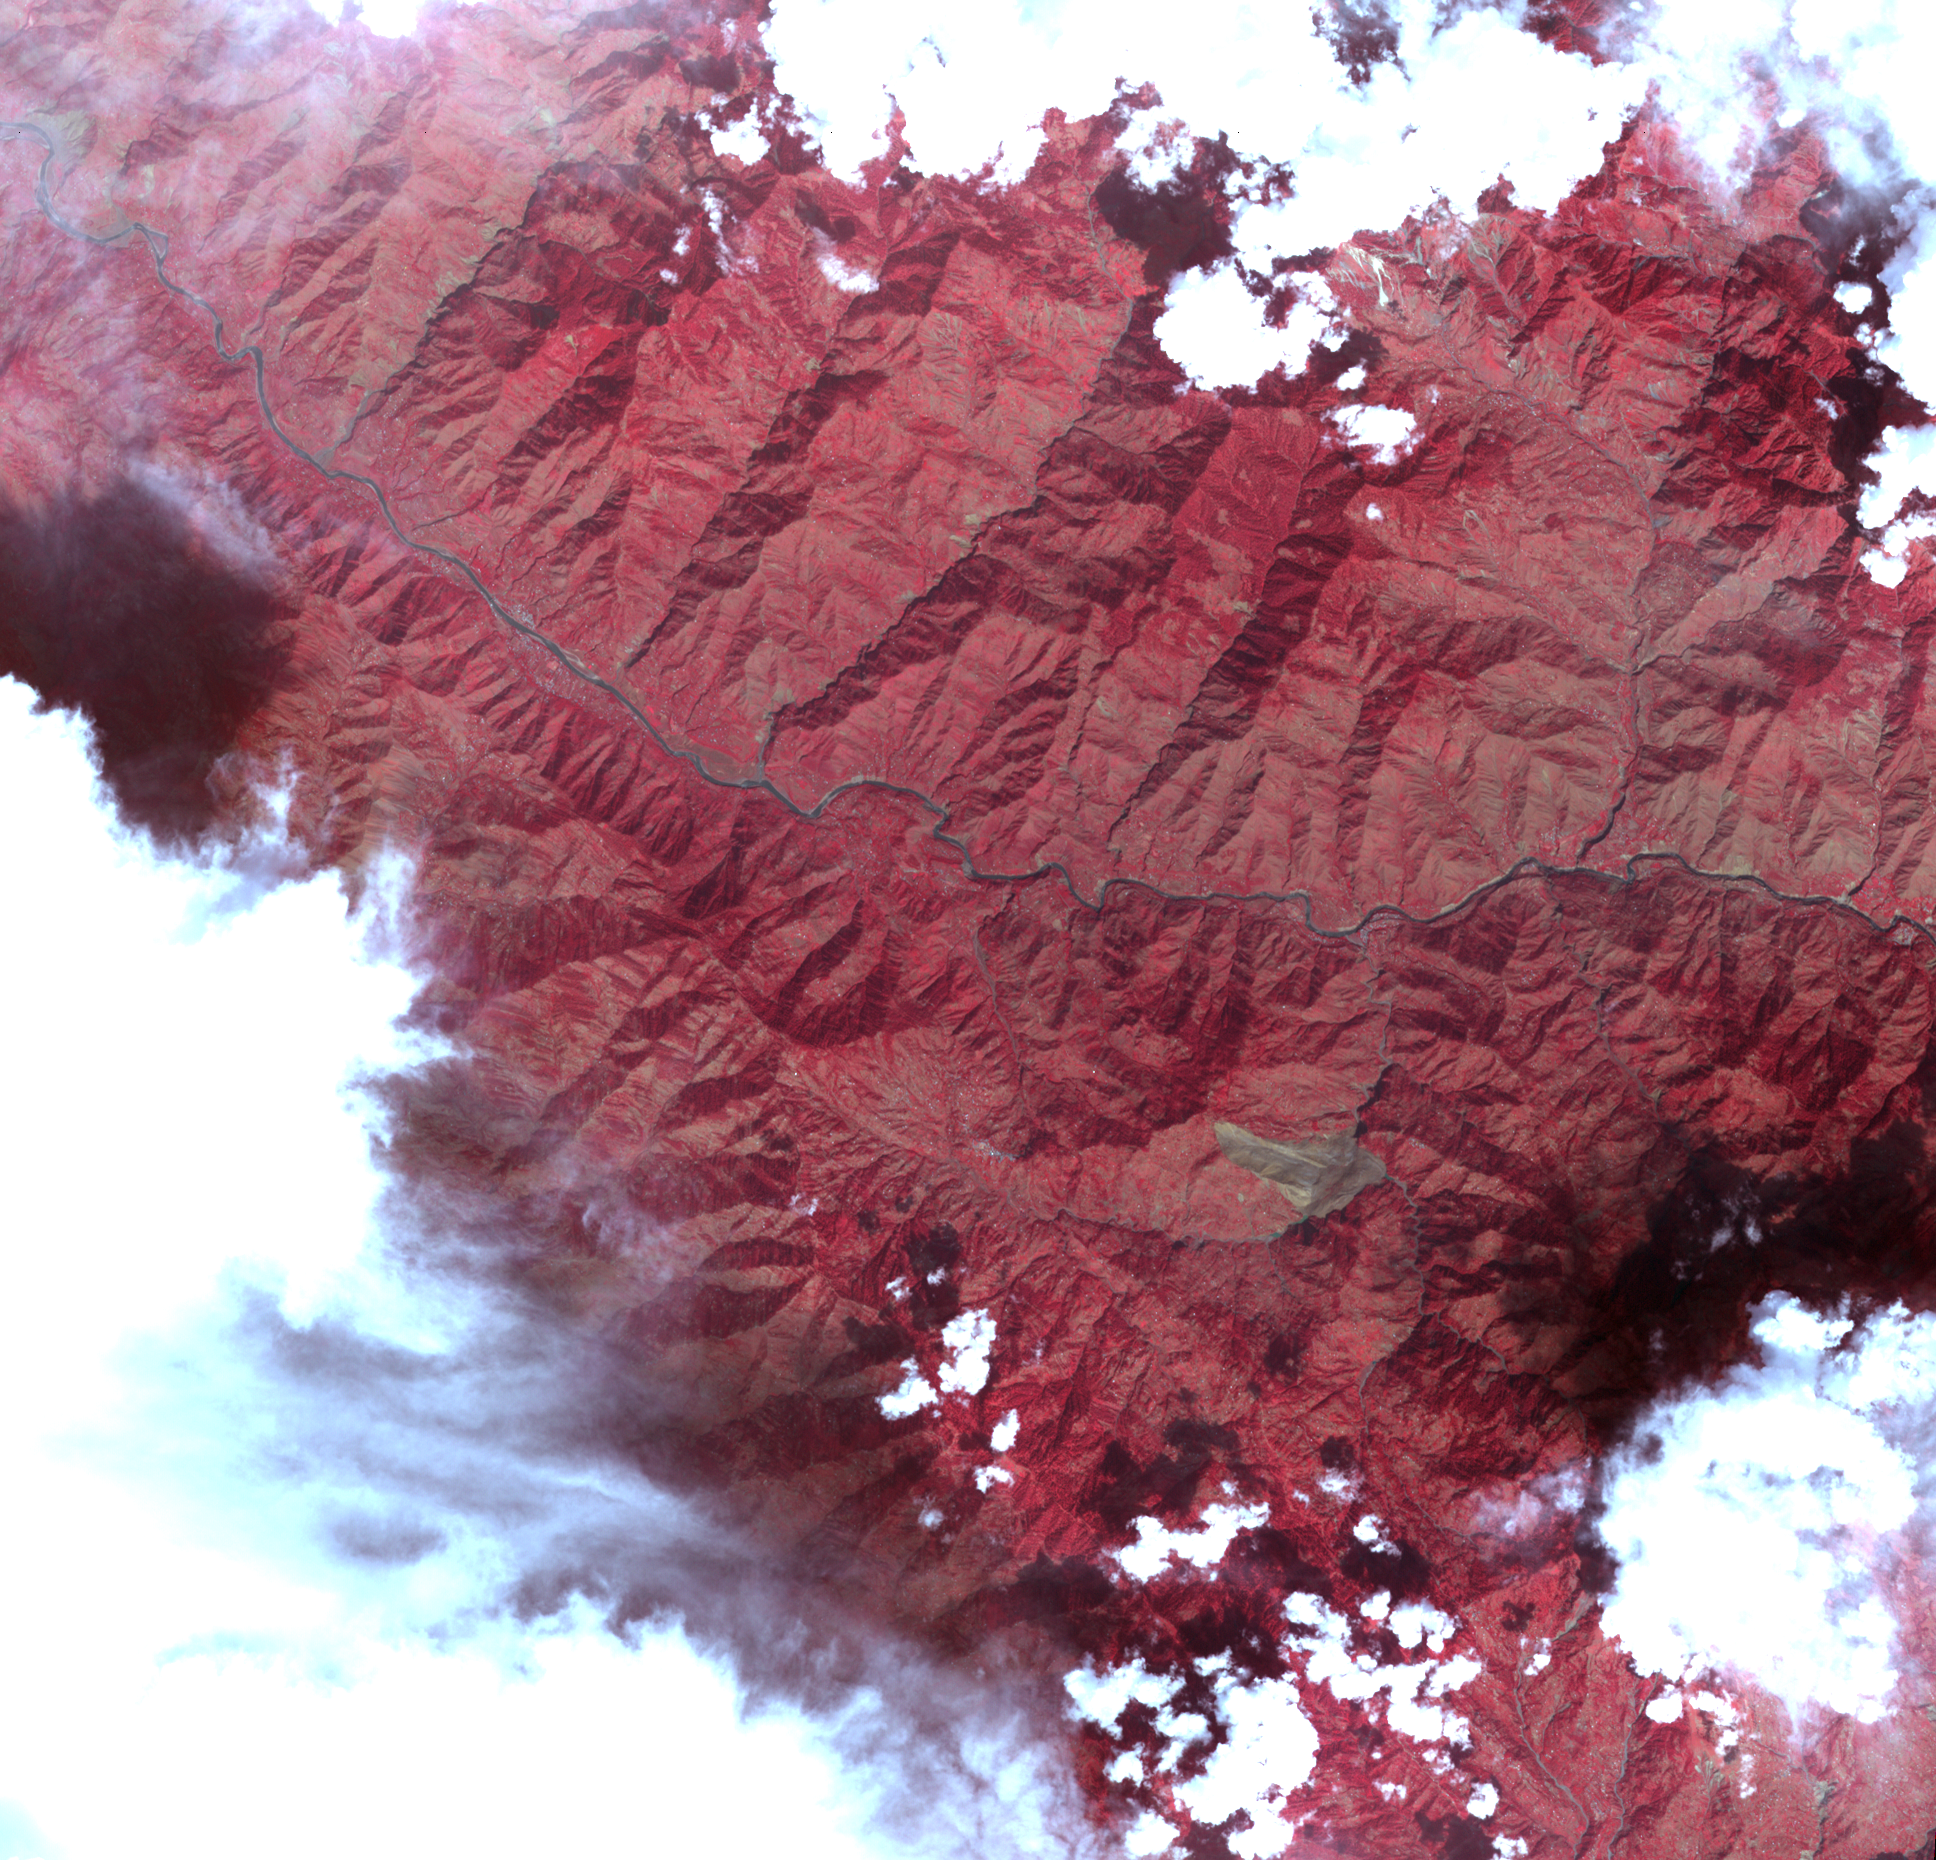

Landslide in Kashmir

This image acquired by the Advanced Spaceborne Thermal Emission and Reflection Radiometer on NASA’s Terra spacecraft on October 11, 2005, depicts a 30-kilometer (19-mile) wide region southeast of the epicenter of the magnitude 7.6 Pakistan earthquake on October 8, 2005, between Muzaffarabad and Uri in the Pir Punjal range of Kashmir. The center of the image is at about 34 degrees, 13 minutes North; 73 degrees, 42 minutes East. A large landslide is visible (brown color) to the south of the main river (Jhelum River) crossing the image. The landslide appears to have blocked the flow of a small river. A number of smaller landslides are also visible, mostly along the main river and other valleys. For a 3D perspective view of this image, see PIA03030.

ASTER is one of five Earth-observing instruments launched December 18, 1999, on NASA’s Terra satellite. The instrument was built by Japan’s Ministry of Economy, Trade and Industry. A joint U.S./Japan science team is responsible for validation and calibration of the instrument and the data products.

The broad spectral coverage and high spectral resolution of ASTER provides scientists in numerous disciplines with critical information for surface mapping, and monitoring of dynamic conditions and temporal change. Example applications are: monitoring glacial advances and retreats; monitoring potentially active volcanoes; identifying crop stress; determining cloud morphology and physical properties; wetlands evaluation; thermal pollution monitoring; coral reef degradation; surface temperature mapping of soils and geology; and measuring surface heat balance.

The U.S. science team is located at NASA’s Jet Propulsion Laboratory, Pasadena, Calif. The Terra mission is part of NASA’s Science Mission Directorate.

Size: 29.0 x 27.9 km (18.0 x 17.3 miles)
Location: 34.149 degrees North latitude, 73.712 degrees East longitude
Orientation: North about 10 degrees to left of up
Image Data: ASTER bands 1, 2, and 3
Original Data Resolution: 15 m (49.2 feet)
Date Acquired: October 11, 2005

Credit: NASA/GSFC/METI/ERSDAC/JAROS, and U.S./Japan ASTER Science Team